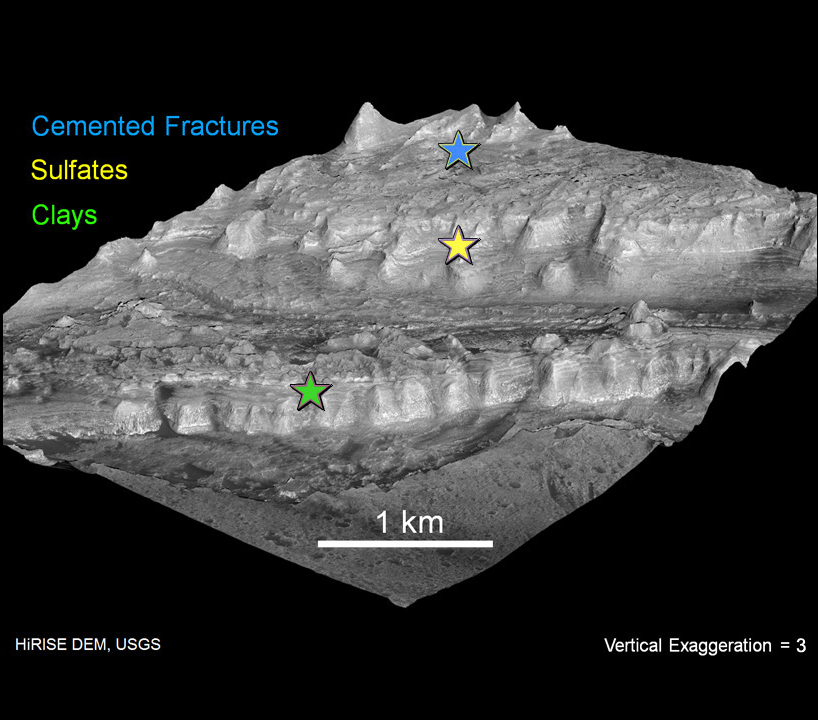

Attractions in Layers of Mountain Inside Gale Crater

The lower portion of a mountain inside Gale crater on Mars contains layers that may be examined by NASA’s Mars Science Laboratory. A landing site in Gale, close to the foot of the mountain, has been selected for the mission. The mission will launch during the period Nov. 25 to Dec. 18, 2011 and land the rover Curiosity on Mars in August 2012. Researchers will use tools on Curiosity to study whether the landing region has had environmental conditions favorable for supporting microbial life and for preserving clues about whether life existed.

This view of the mountain in Gale was generated from a three-dimensional model, with the vertical dimension exaggerated three-fold. Information for the model came from a pair of observations by the High Resolution Imaging Science Experiment camera on NASA’s Mars Reconnaissance Orbiter. The scale bar is 1 kilometer (0.6 mile).

NASA’s Jet Propulsion Laboratory, a division of the California Institute of Technology in Pasadena, manages the Mars Science Laboratory and Mars Reconnaissance Orbiter projects for NASA’s Science Mission Directorate in Washington. The University of Arizona, Tucson, operates the High Resolution Science Imaging Experiment.

Credit: NASA/JPL-Caltech